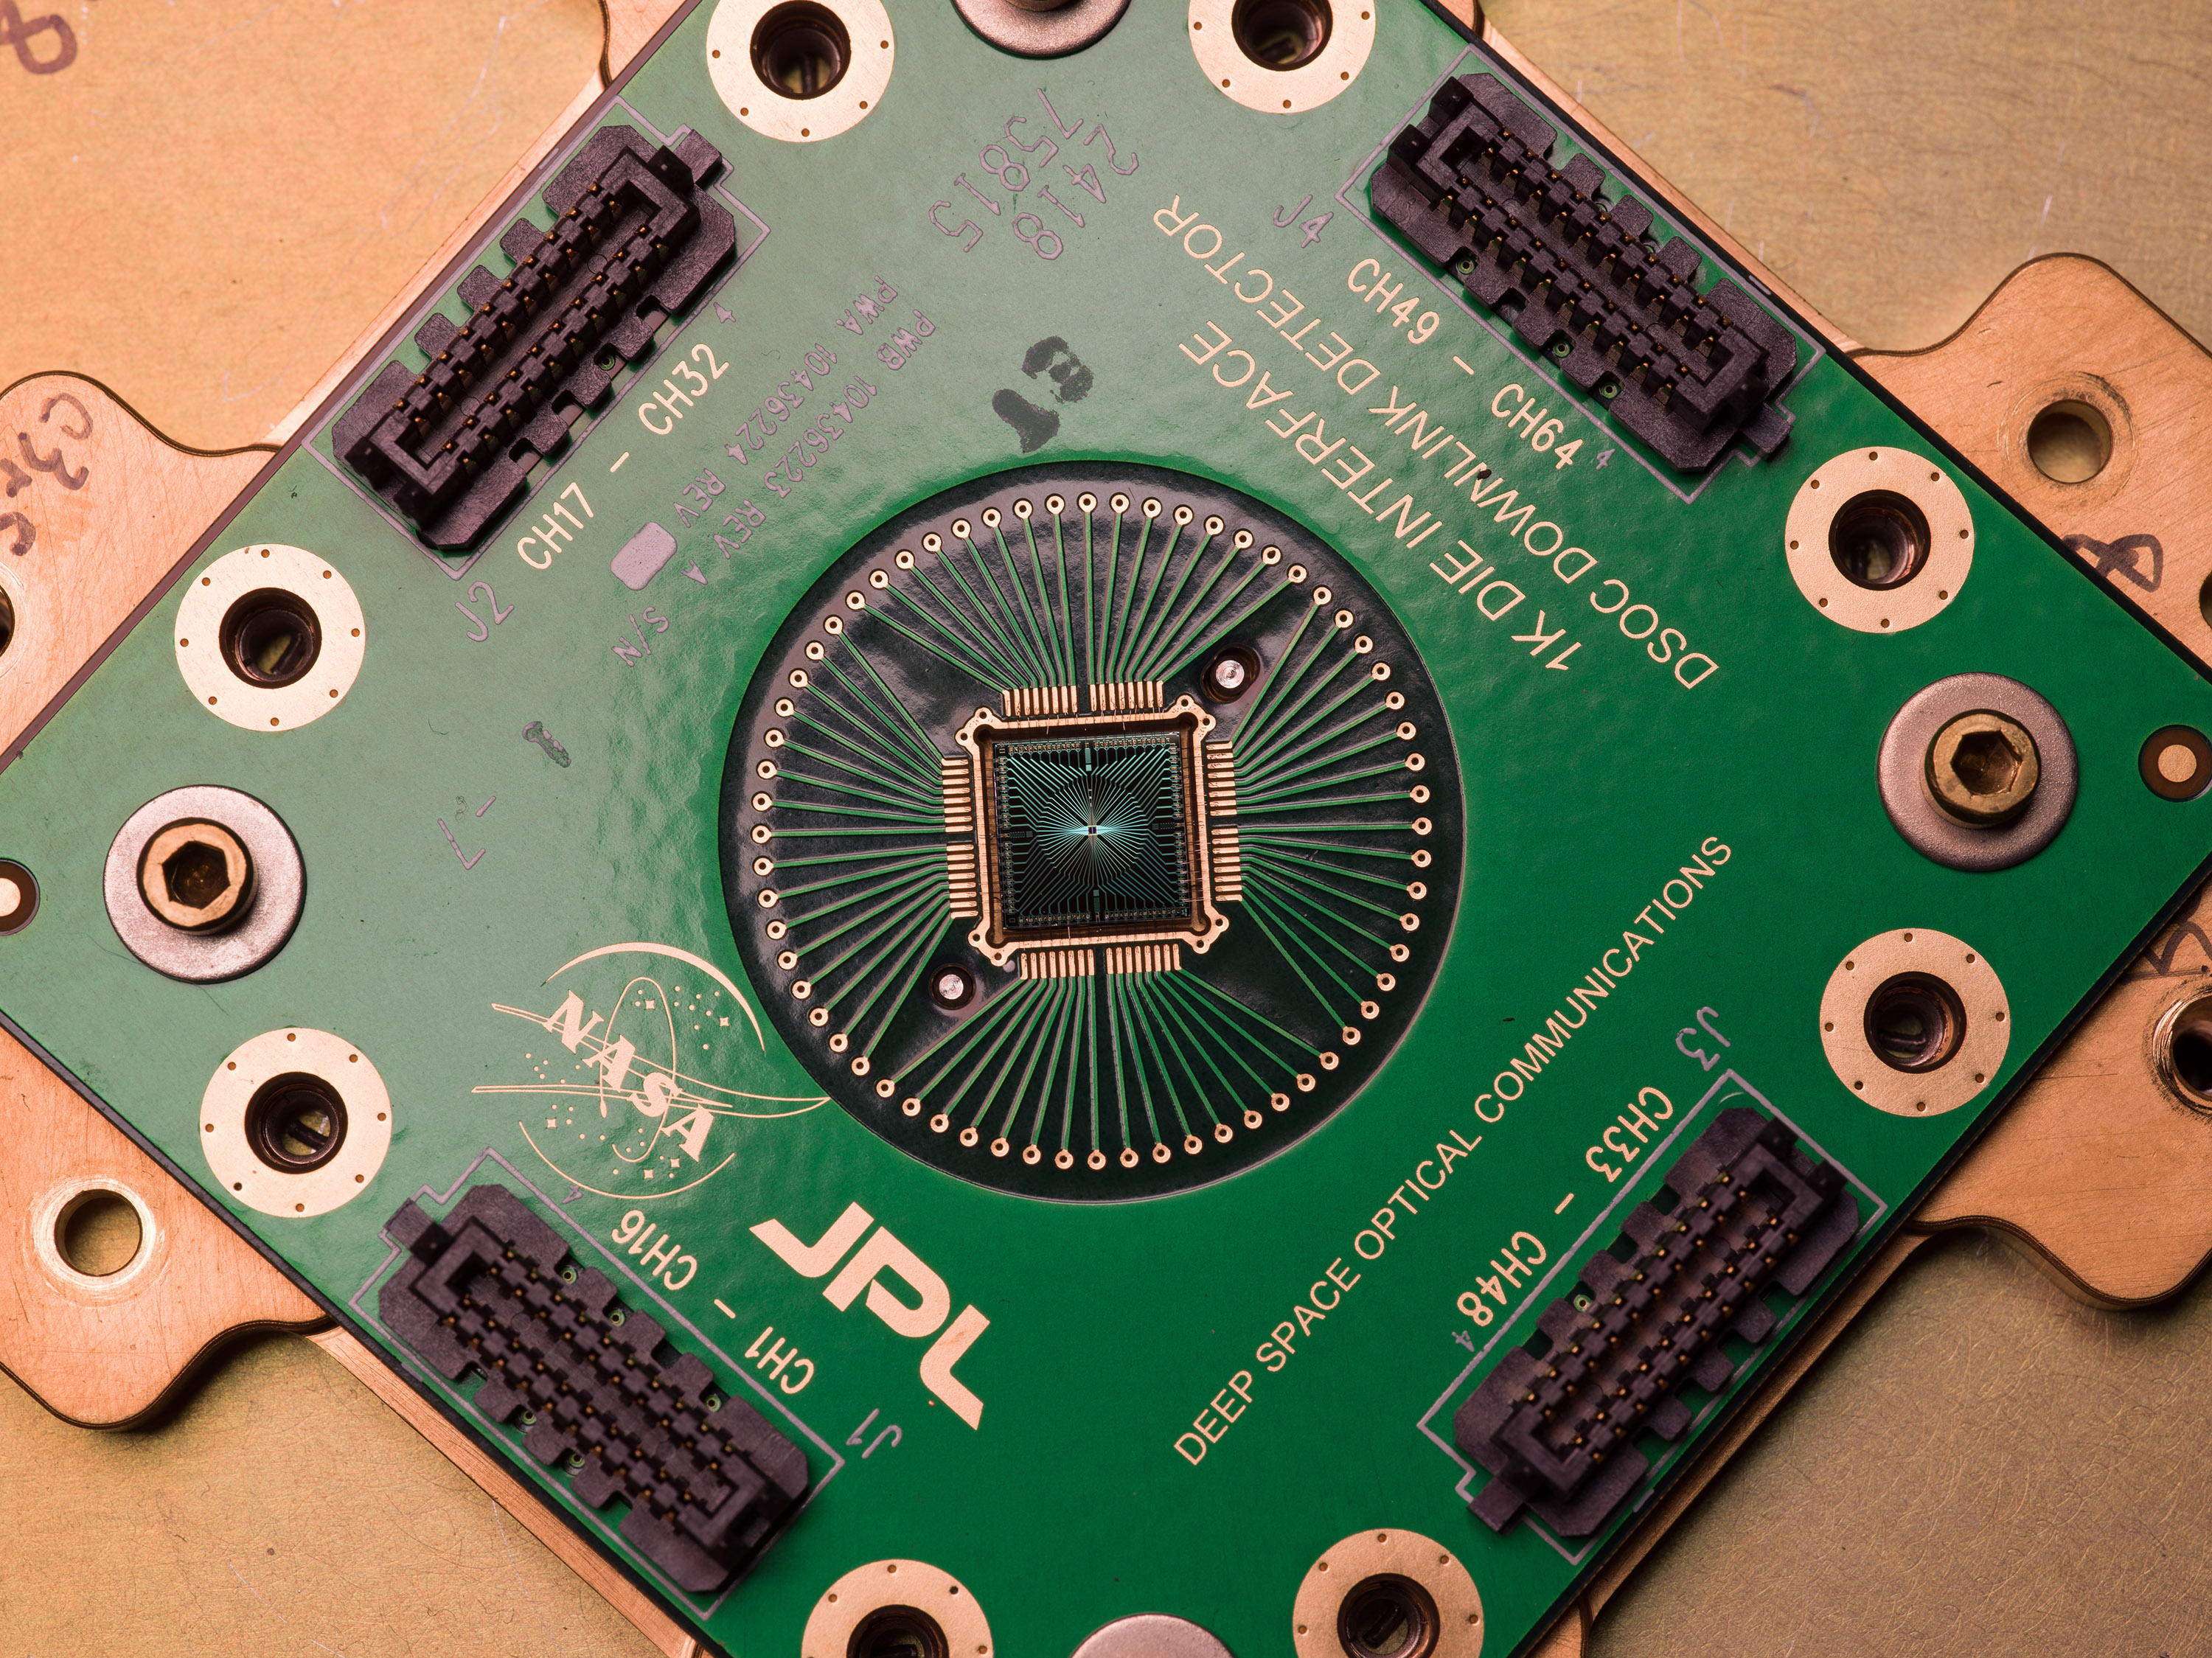

DSOC’s Superconducting Nanowire Single Photon Detector

Shown here is an identical copy of the Deep Space Optical Communications, or DSOC, superconducting nanowire single-photon detector that is coupled to the 200-inch (5.1-meter) Hale Telescope located at Caltech’s Palomar Observatory in San Diego County, California. Built by the Microdevices Laboratory at NASA’s Jet Propulsion Laboratory in Southern California, the detector is designed to receive near-infrared laser signals from the DSOC flight transceiver traveling with NASA’s Psyche mission in deep space as a part of the technology demonstration.

DSOC will test key technologies that could enable high-bandwidth optical, or laser, communications from Mars distances. Bolted to the side of the spacecraft and operating for the first two years of Psyche’s journey to the asteroid of the same name, the DSOC flight laser transceiver will transmit high-rate data to Caltech’s Palomar Observatory in San Diego County, California, which houses the 200-inch (5.1-meter) Hale Telescope. The downlink detector converts optical signals to electrical signals, which can be processed and decoded.

The detector is designed to be both sensitive enough to detect single photons (quantum particles of light) and able to detect many photons arriving all at once. At its farthest point during the technology demonstration’s operations period, the transceiver will be up to 240 million miles (390 million kilometers) away, meaning that by the time its weak laser pulses arrive at Earth, the detector will need to efficiently detect a trickle of single photons. But when the spacecraft is closer to Earth and the flight transceiver is delivering its highest bit rate to Palomar, the detector is capable of detecting very high numbers of photons without becoming overwhelmed. Because data is encoded in the timing of the laser pulses, the detector must also be able to determine the time of a photon’s arrival with a precision of 100 picoseconds (one picosecond is one trillionth of a second).

To sense single photons, the detector must be in a superconducting state (when electrical current flows with zero resistance), so it is cryogenically cooled to less than minus 458 degrees Fahrenheit (or 1 Kelvin), which is close to absolute zero, or the lowest temperature possible. A photon absorbed in the detector disrupts its superconducting state, creating a measurable electrical pulse as current leaves the detector.

DSOC is the latest in a series of optical communication technology demonstrations funded by NASA’s Technology Demonstrations Missions (TDM) program and the agency’s Space Communications and Navigation (SCaN) program. JPL, a division of Caltech in Pasadena, California, manages DSOC for TDM within NASA’s Space Technology Mission Directorate and SCaN within the agency’s Space Operations Mission Directorate.

Credit: NASA/JPL-Caltech